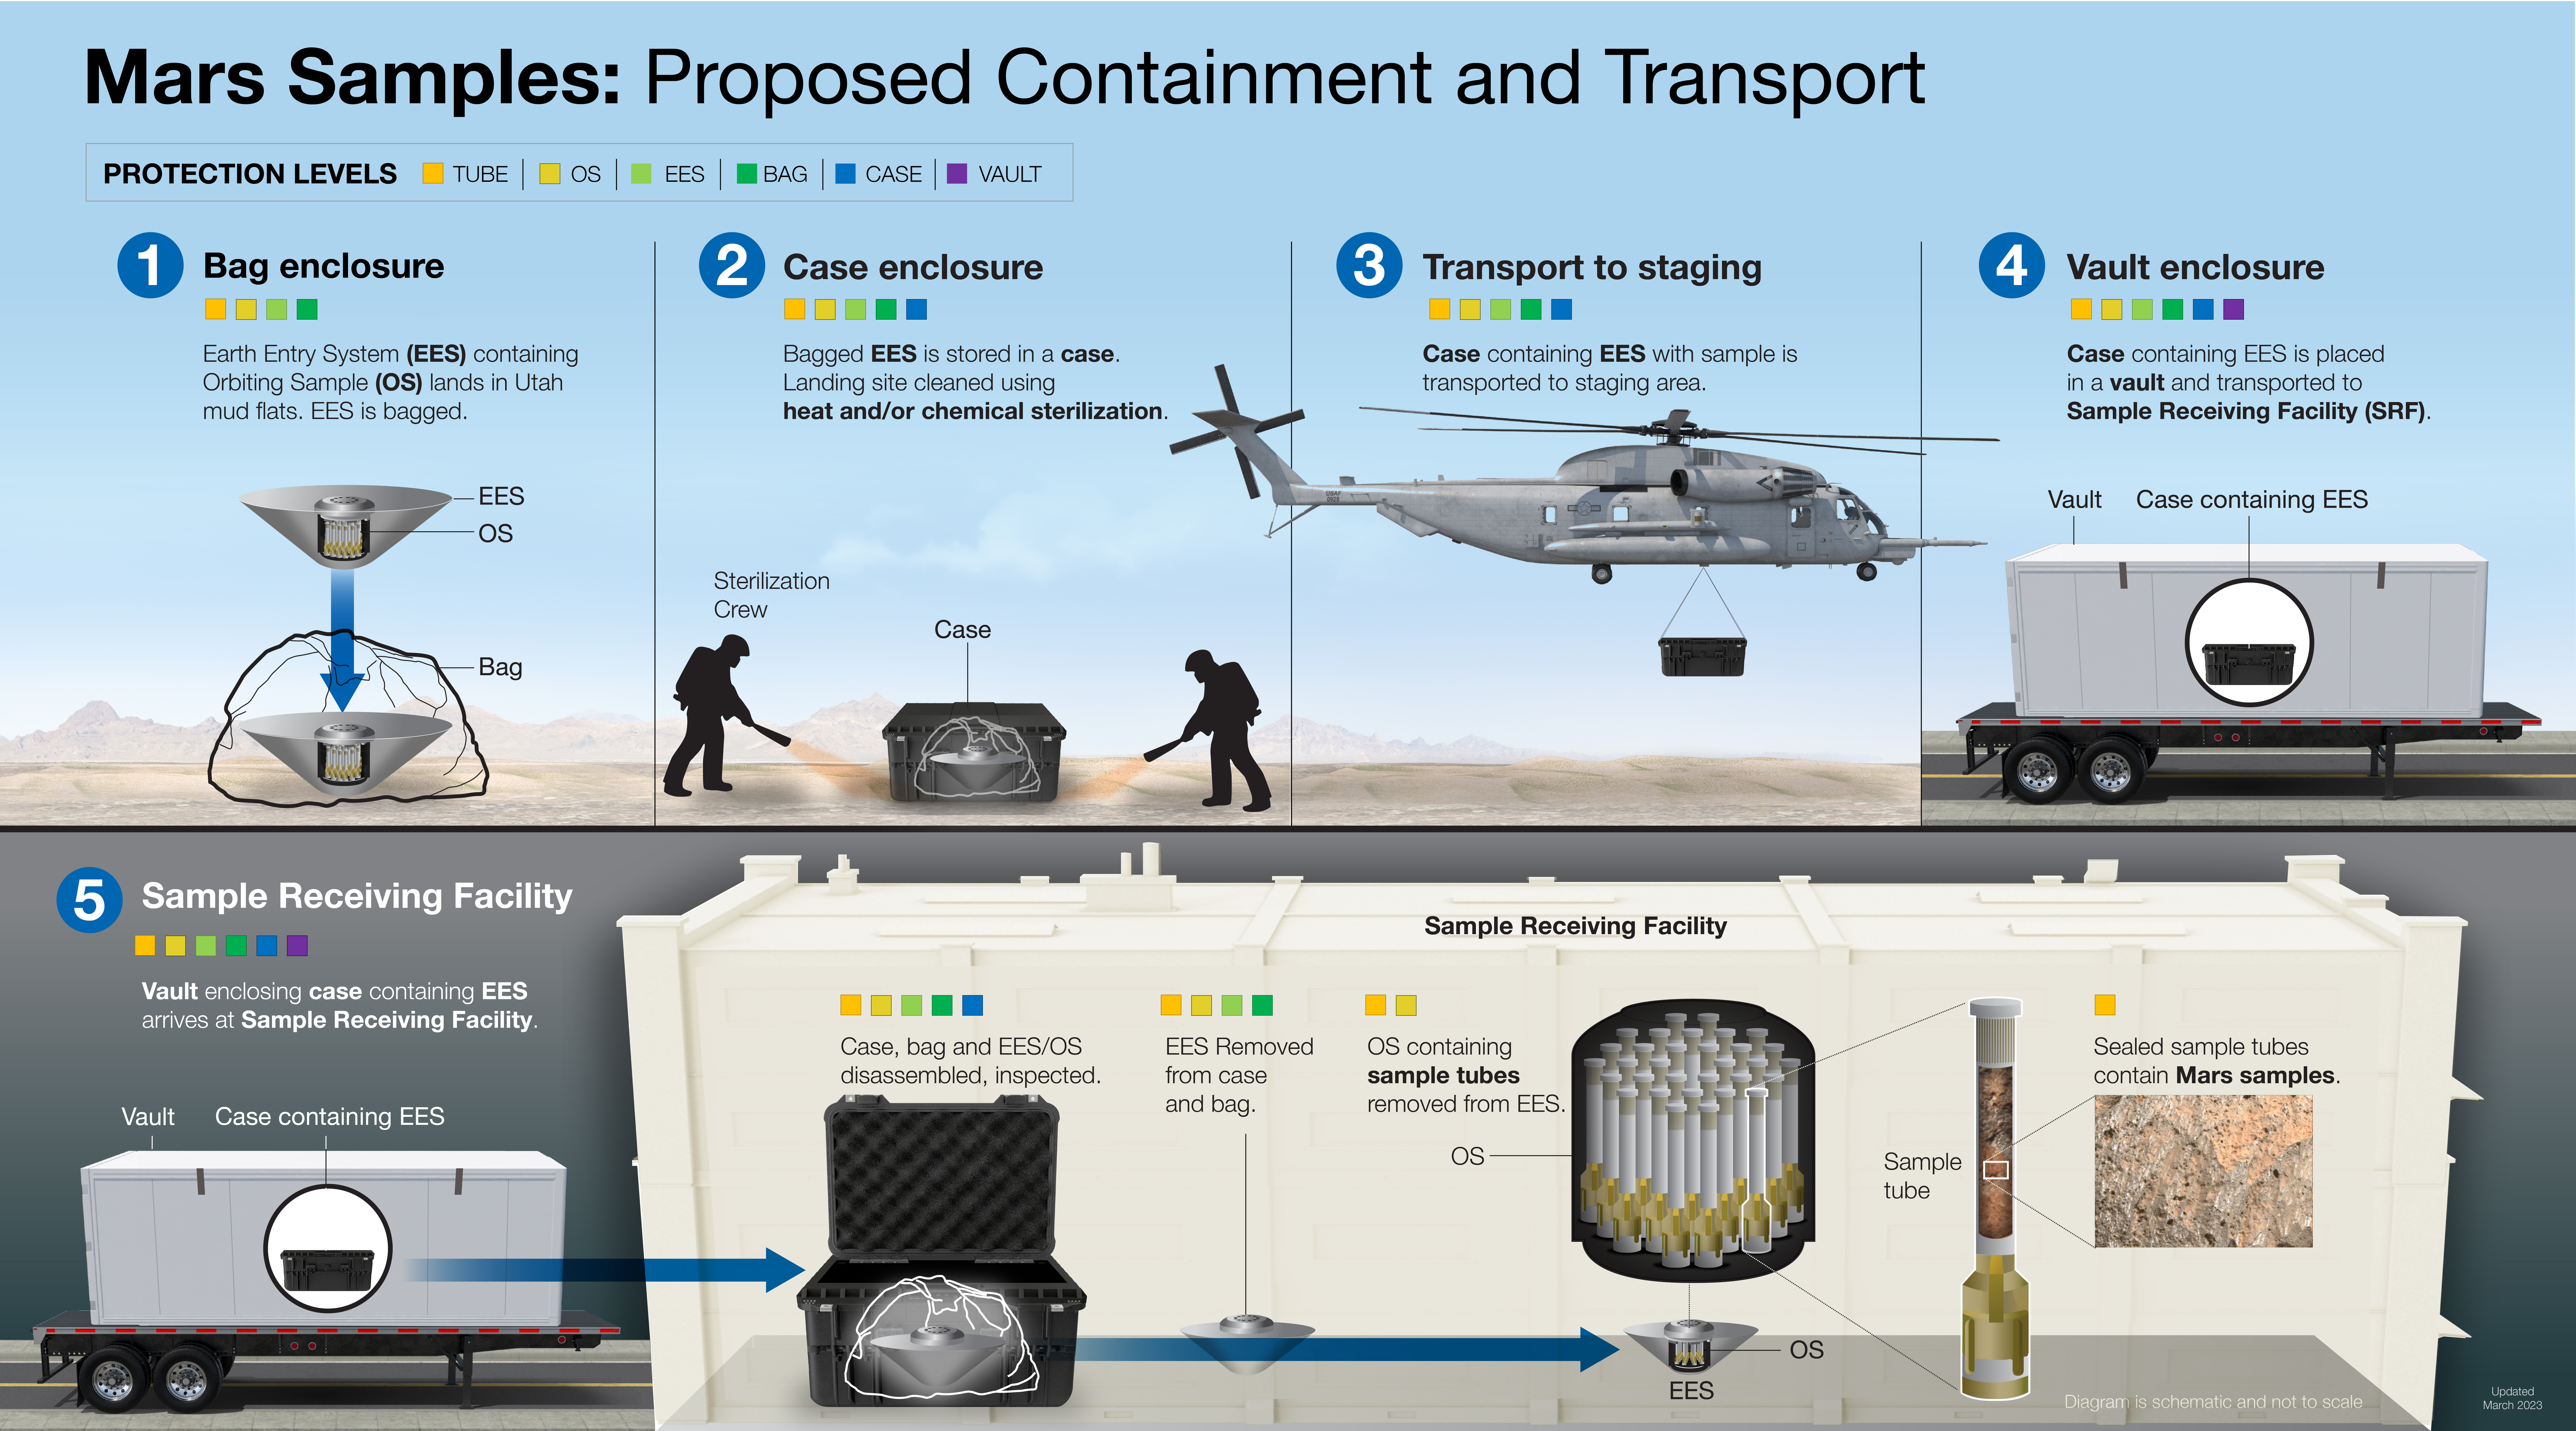

Mars Samples: Proposed Containment and Transport

This illustration shows the proposed process for safely recovering, containing, and transporting Mars samples gathered by NASA’s Perseverance Mars rover after they are returned to Earth as part of the joint NASA/ESA (European Space Agency) Mars Sample Return Campaign.

The process of carefully containing and handling the samples would begin long before they arrive on Earth. Every phase of the Mars Sample Return campaign from collection and sealing to launch, transfer, and landing has been developed with a “safety first” approach. Sample handling and curation experts would be involved in planning for the round trip at each phase of the campaign.

After its journey back to Earth from Mars on the ESA-provided Earth Return Orbiter, the capsule containing the samples would land at the Utah Test and Training Range in west-central Utah. NASA would securely transport the capsule and its contents to a Sample Return Facility at a location to be determined. Once at the facility, the samples would undergo a rigorous process to assess whether they are safe for release for detailed analysis by scientists from around the world.

The multi-mission Mars Sample Return program is being planned by NASA and ESA. After the samples return to Earth, they would be transferred to NASA’s Sample Receiving Project led by the Johnson Space Center in Houston, Texas. The Sample Receiving Project, a joint NASA/ESA initiative, is managed by NASA’s Mars Exploration Program. The Mars Exploration Program is managed at the Jet Propulsion Laboratory in Southern California.

Credit: NASA/JPL-Caltech